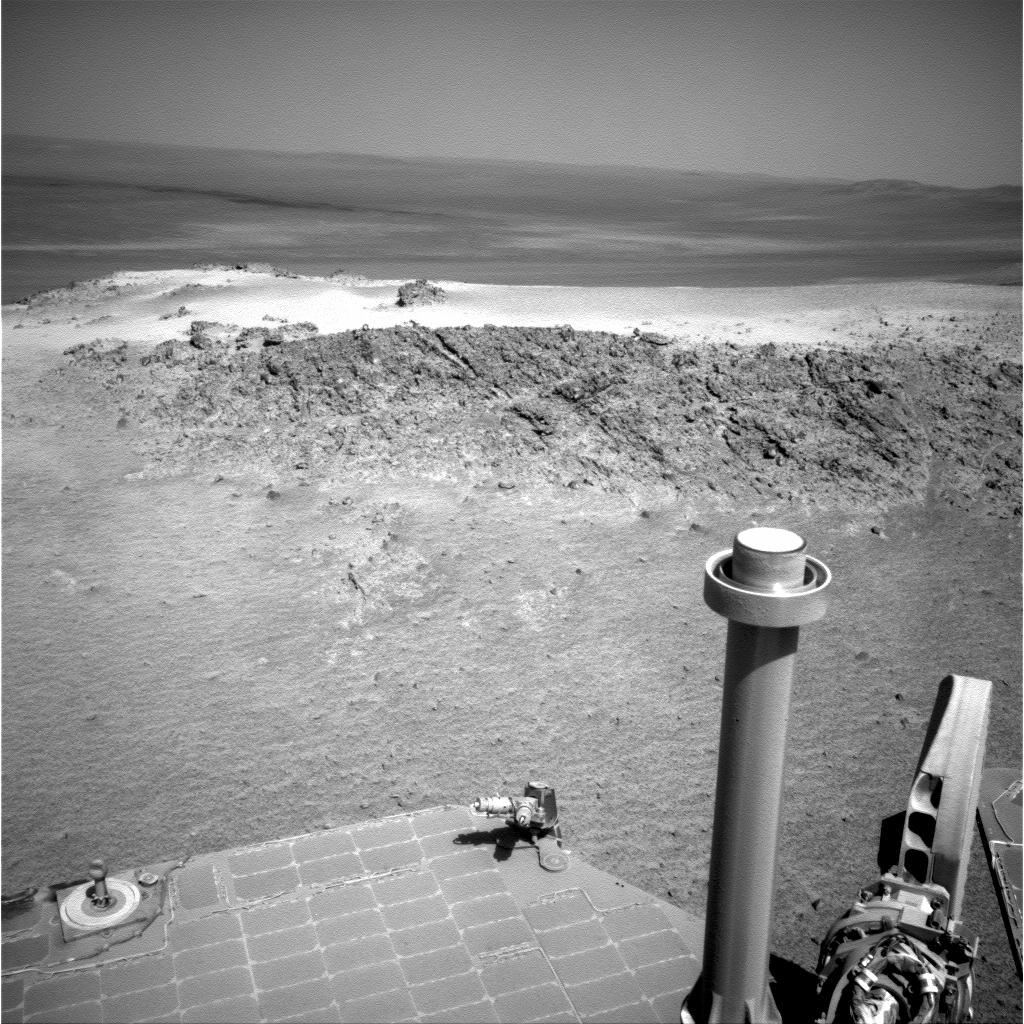

Approaching ‘Greeley Haven’ on Endeavour Rim

NASA’s Mars Exploration Rover Opportunity used its navigation camera to capture this view of a northward-facing outcrop, “Greeley Haven,” where the rover will work during its fifth Martian winter. The rover team chose this designation as a tribute to the influential planetary geologist Ronald Greeley (1939-2011), who was a member of the science team for the Mars rovers and many other interplanetary missions.

Greeley Haven provides a north-facing slope of 15 degrees or more to aid electric output from Opportunity’s solar array. It also presents geological targets of interest for investigation during months of limited mobility while the rover stays on the slope.

Opportunity took this southward-looking image during the 2,790th Martian day, or sol, of the rover’s mission on Mars (Nov. 29, 2011), before an approach drive to the outcrop. The site is near the northern tip of the “Cape York” segment of the western rim of Endeavour Crater. Portions of the crater’s interior and far rim are visible in the background. In the subsequent three weeks, Opportunity checked properties of two specific targets on the outcrop with tools on its robotic arm and tested maneuverability on the sloping surface. After deciding that the site could serve the mission well for the next several months, the team informally named it as a memorial for Greeley, who taught generations of planetary scientists at Arizona State University until his death on Oct. 27, 2011.

Opportunity has worked through four Martian southern hemisphere winters since it landed in Jan. 24, 2004 (Universal Time; Jan. 25, PST) about 14 miles (23 kilometers) to the northwest of its current location. Closer to the equator than its twin rover, Spirit, Opportunity has not needed to stay on a sun-facing slope during the previous winters. Now, however, Opportunity’s solar panels carry a thicker coating of dust than in the previous winters. Unless an unlikely wind cleans the panels in coming weeks, the team will use a strategy employed for three winters with Spirit: staying on a sun-facing slope. For several months of shortened daylight before and after the southern Mars winter solstice on March 30, 2012, the sun will pass relatively low in the northern sky from the rover’s perspective, and Opportunity will stay on the north-facing slope.

Plans for research continuing through the months at Greeley Haven include a radio-science investigation of the interior of Mars, inspections of mineral compositions and textures on the outcrop, and assembly of a full-circle, color panorama of the surroundings. The planned full-circle image will be called the Greeley Panorama.

Credit: NASA/JPL-Caltech